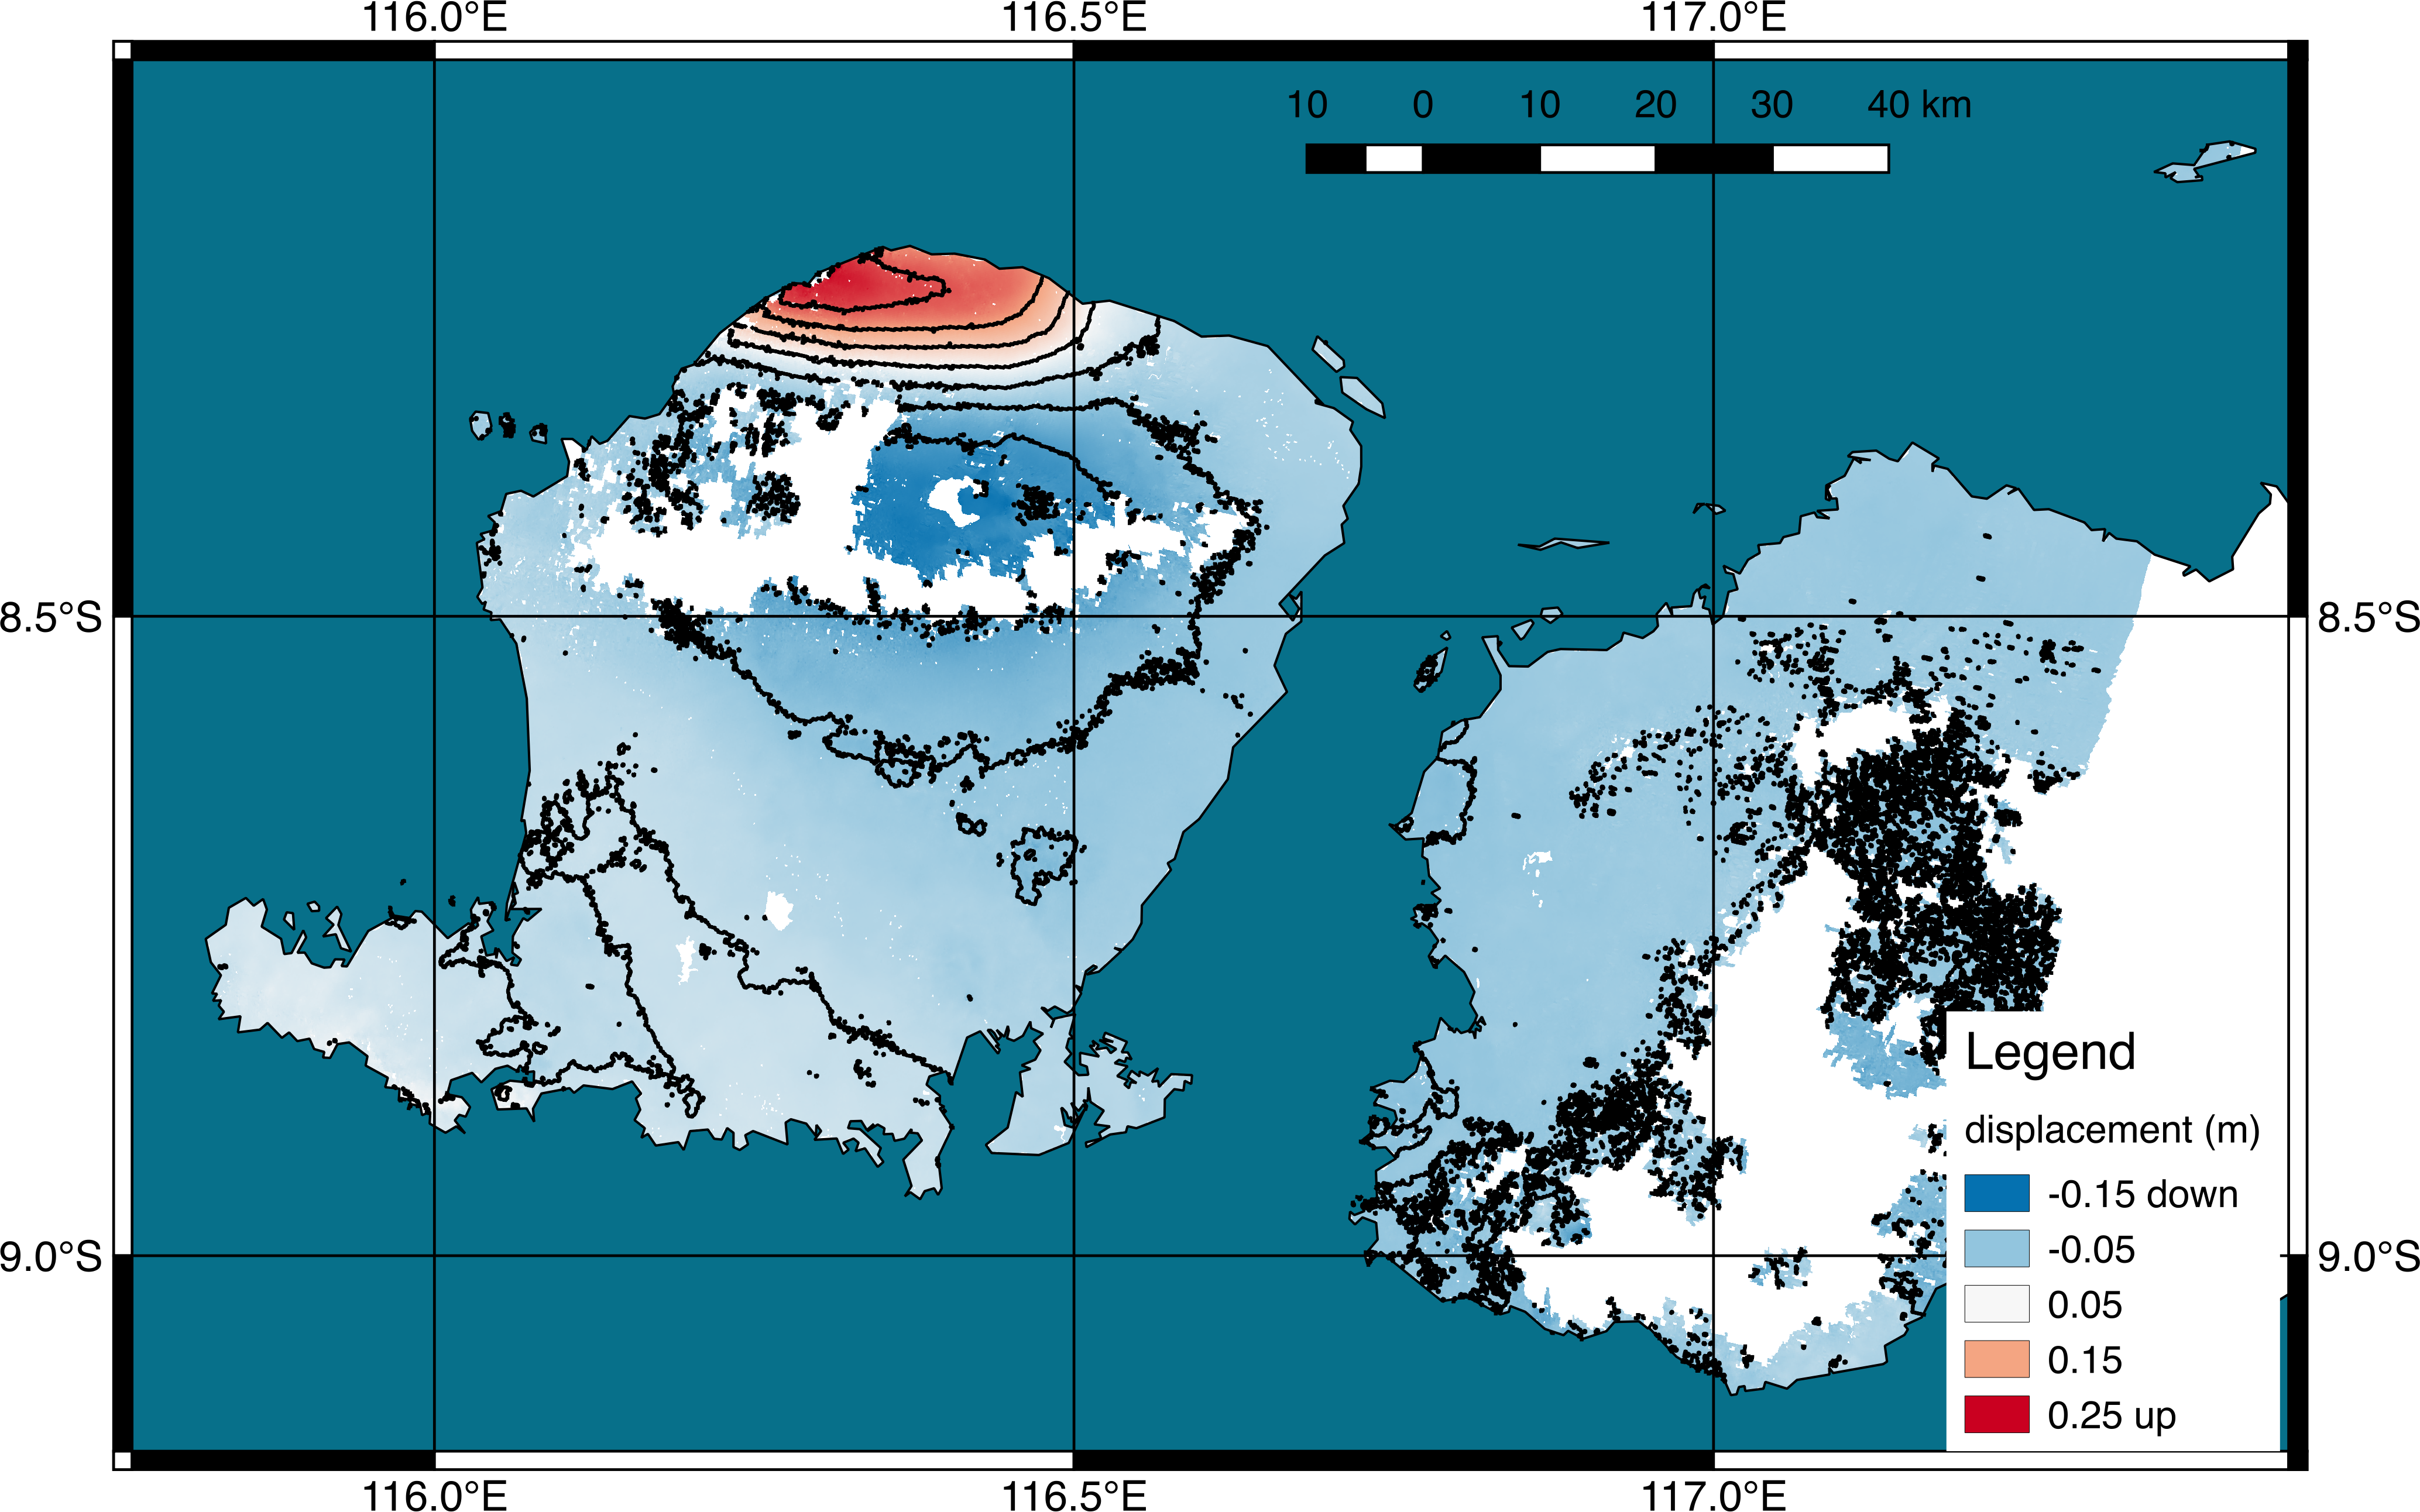

NASA’s ARIA Project Generates Satellite-Derived Map of Ground Deformation from Earthquake beneath Lombok, Indonesia

Scientists with the Advanced Rapid Imaging and Analysis project (ARIA), a collaboration between NASA’s Jet Propulsion Laboratory in Pasadena, California, and Caltech, also in Pasadena, used synthetic aperture radar (SAR) data from the European Union’s Copernicus Sentinel-1A and -1B satellites, operated by the European Space Agency. They generated a map of the deformation of Earth’s surface caused by the Aug. 5, 2018 magnitude 6.9 earthquake under Lombok island, Indonesia. The deformation map is produced from automated interferometric processing of the SAR data using the JPL-Caltech ARIA data system in response to a signal received from the U.S. Geological Survey. The false-color map shows the amount of permanent surface movement that occurred almost entirely due to the quake, as viewed by the satellite, during a 6-day interval between two Sentinel-1 images acquired on July 30 and Aug. 5, 2018.

The map shows that the earthquake fault was under the northwest corner of Lombok island, probably extending offshore to the west. Through these maps, NASA and its partners are contributing observations and expertise that can assist with response to earthquakes and other natural or human-produced hazards.

From the pattern of deformation in the map, scientists have determined that the earthquake fault slip was on a fault beneath the northwestern part of Lombok Island and caused as much as 10 inches (25 centimeters) of uplift of the ground surface. The map depicts motion towards the satellite (up and west) in the direction of the radar’s line-of-sight, with contours every 2 inches (5 centimeters). White areas are places where the radar measurement was not possible, largely due to dense forests in the middle of the islands.

Contains modified Copernicus Sentinel data (2018) processed by ESA and NASA/JPL.

Credit: NASA/JPL-Caltech/Copernicus/ESA